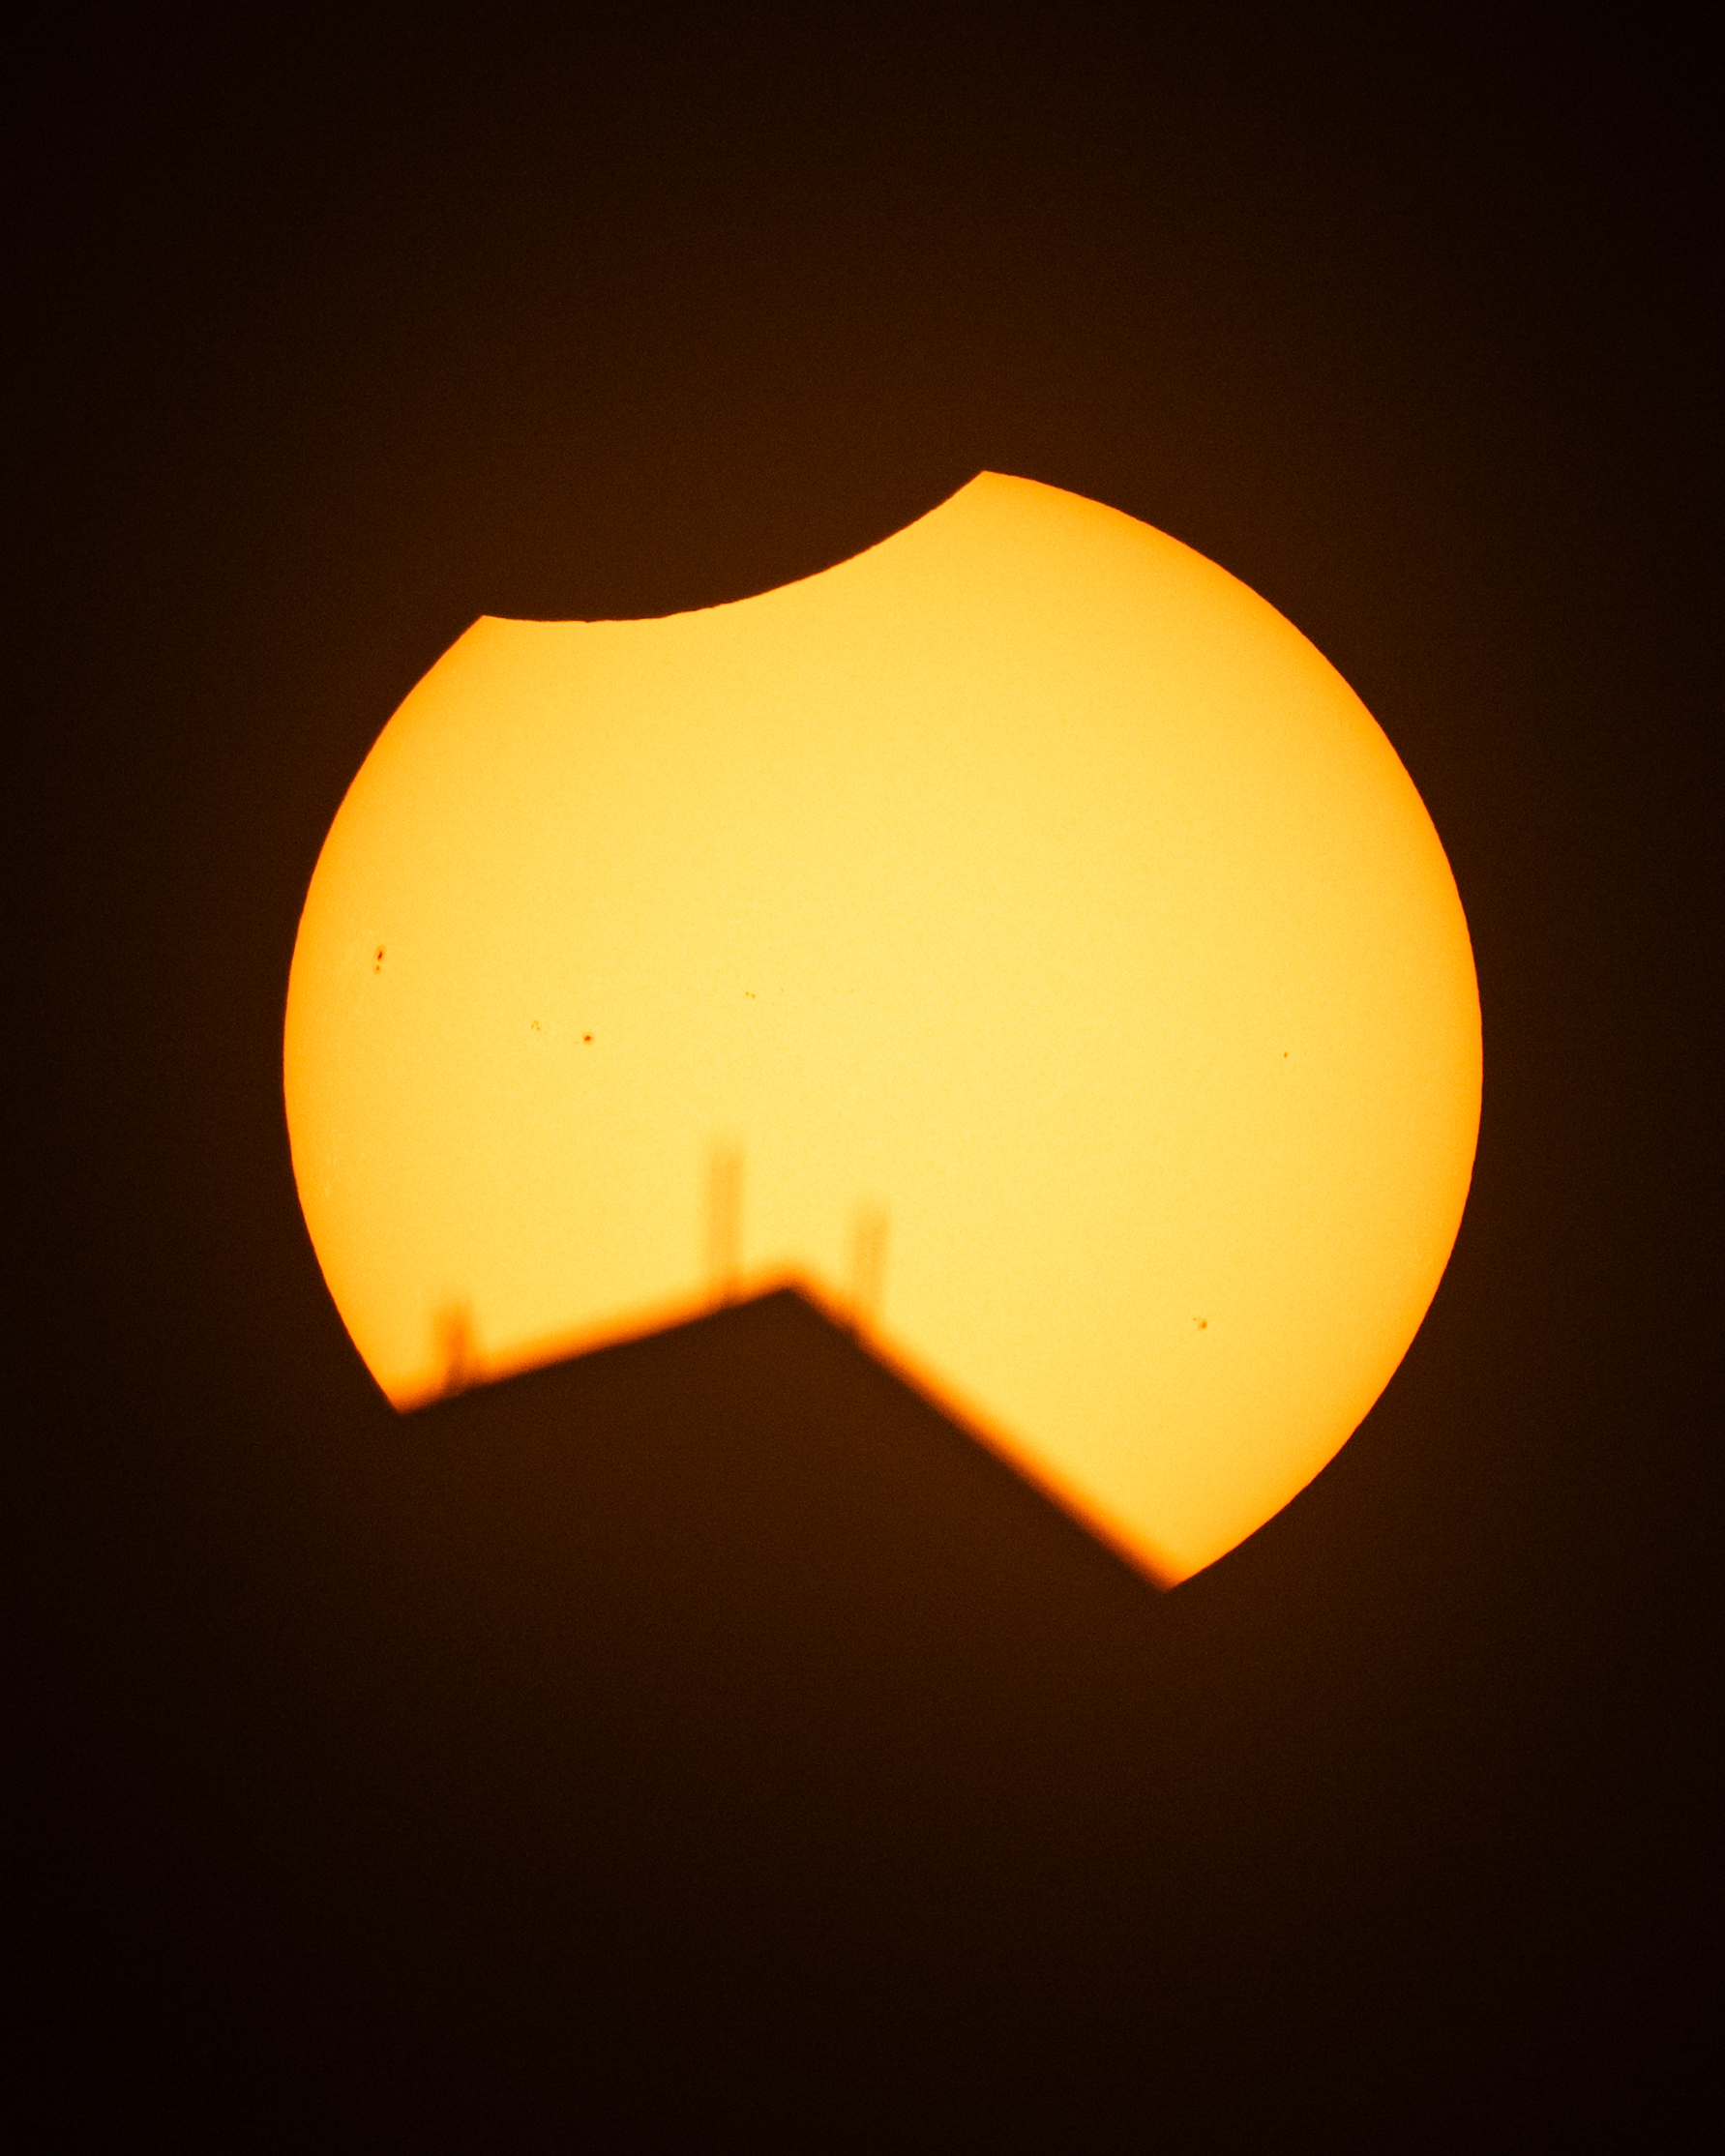

2026 Solar Eclipse

The Moon, top, is seen passing in front of the Sun, with the top of the Washington Monument in silhouette, during a partial solar eclipse in Washington, Wednesday, Aug. 12, 2026. A total solar eclipse swept across parts of Greenland, Iceland, northern Russia, the Atlantic Ocean, Spain, and a small corner of Portugal. A partial eclipse was visible in parts of the U.S., most of Canada, much of Europe, and northwest Africa.

Credit: NASA/Keegan Barber